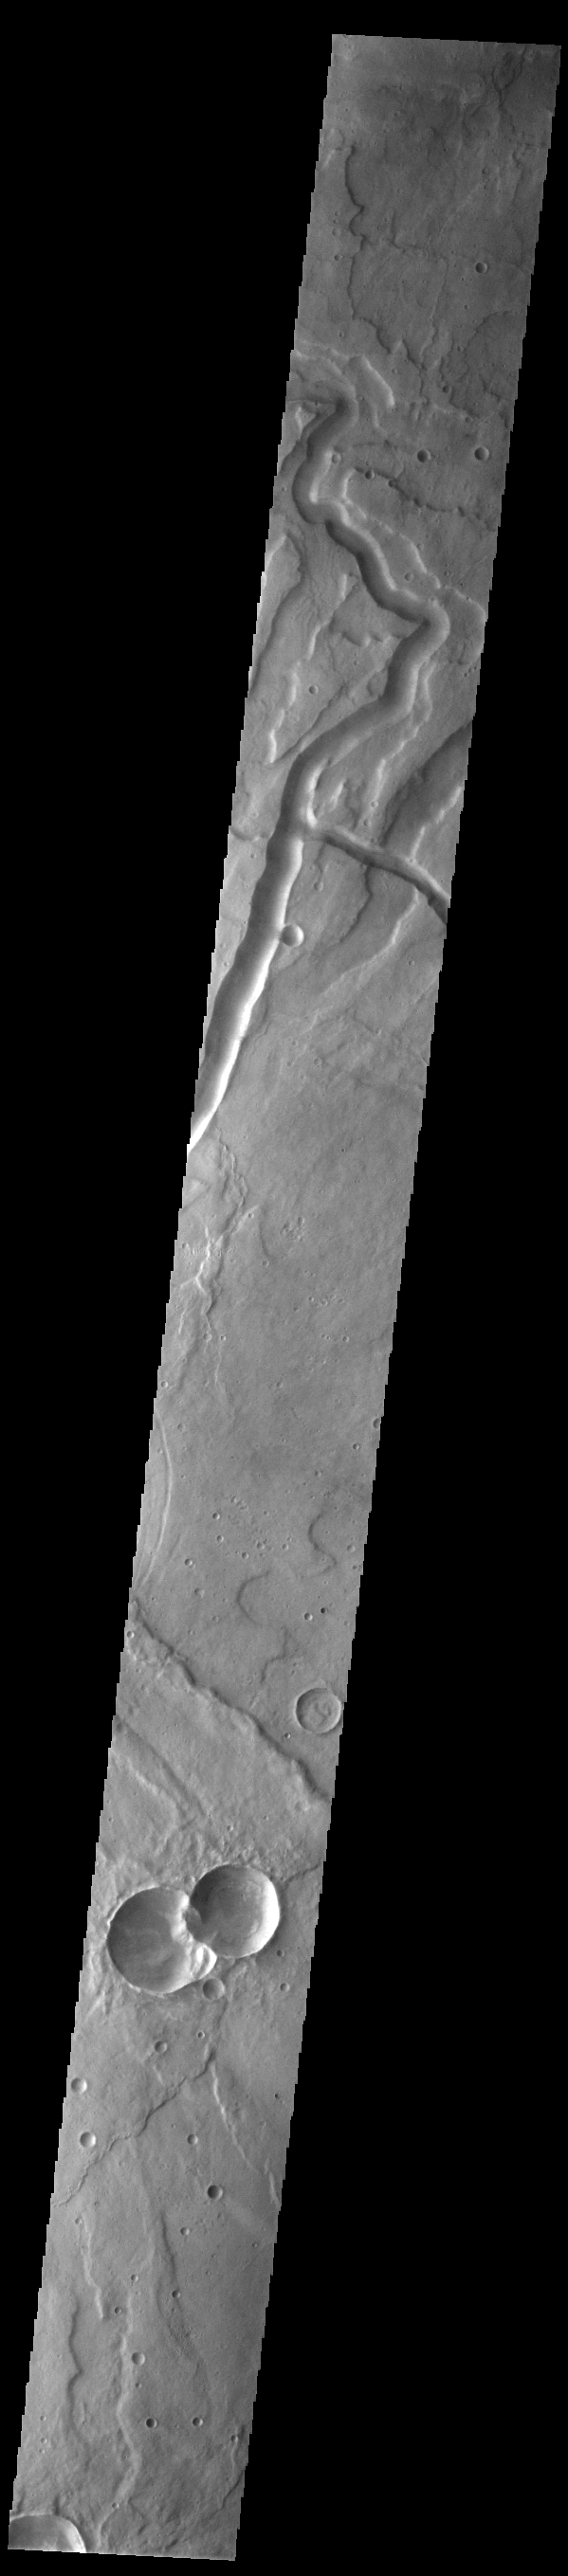

Tyrrhenus Mons

Today’s VIS image crosses part of the flank of Tyrrhenus Mons. Tyrrhenus Mons is one of the oldest martian volcanoes. Unlike most of the other Martian volcanoes, it is made of layers that include softer volcanic ash rather than just basaltic flows. This difference is evident in how the volcano is being eroded, creating broad intersecting sinuous channels. Tyrrhena Fossae, the largest of the channels dissecting the volcano, is visible in this image.

On Earth basaltic flows form broad shield volcanoes like Hawaii. Shield volcanoes can erupt from the central crater, as well as along the flanks. Volcanoes with ash layers, called composite volcanoes, form steeper sides like Mt Rainier and Mt Fuji, with material erupting only from the central caldera. Tyrrhenus Mons more closely resembles composite volcanoes.

Credit: NASA/JPL-Caltech/ASU